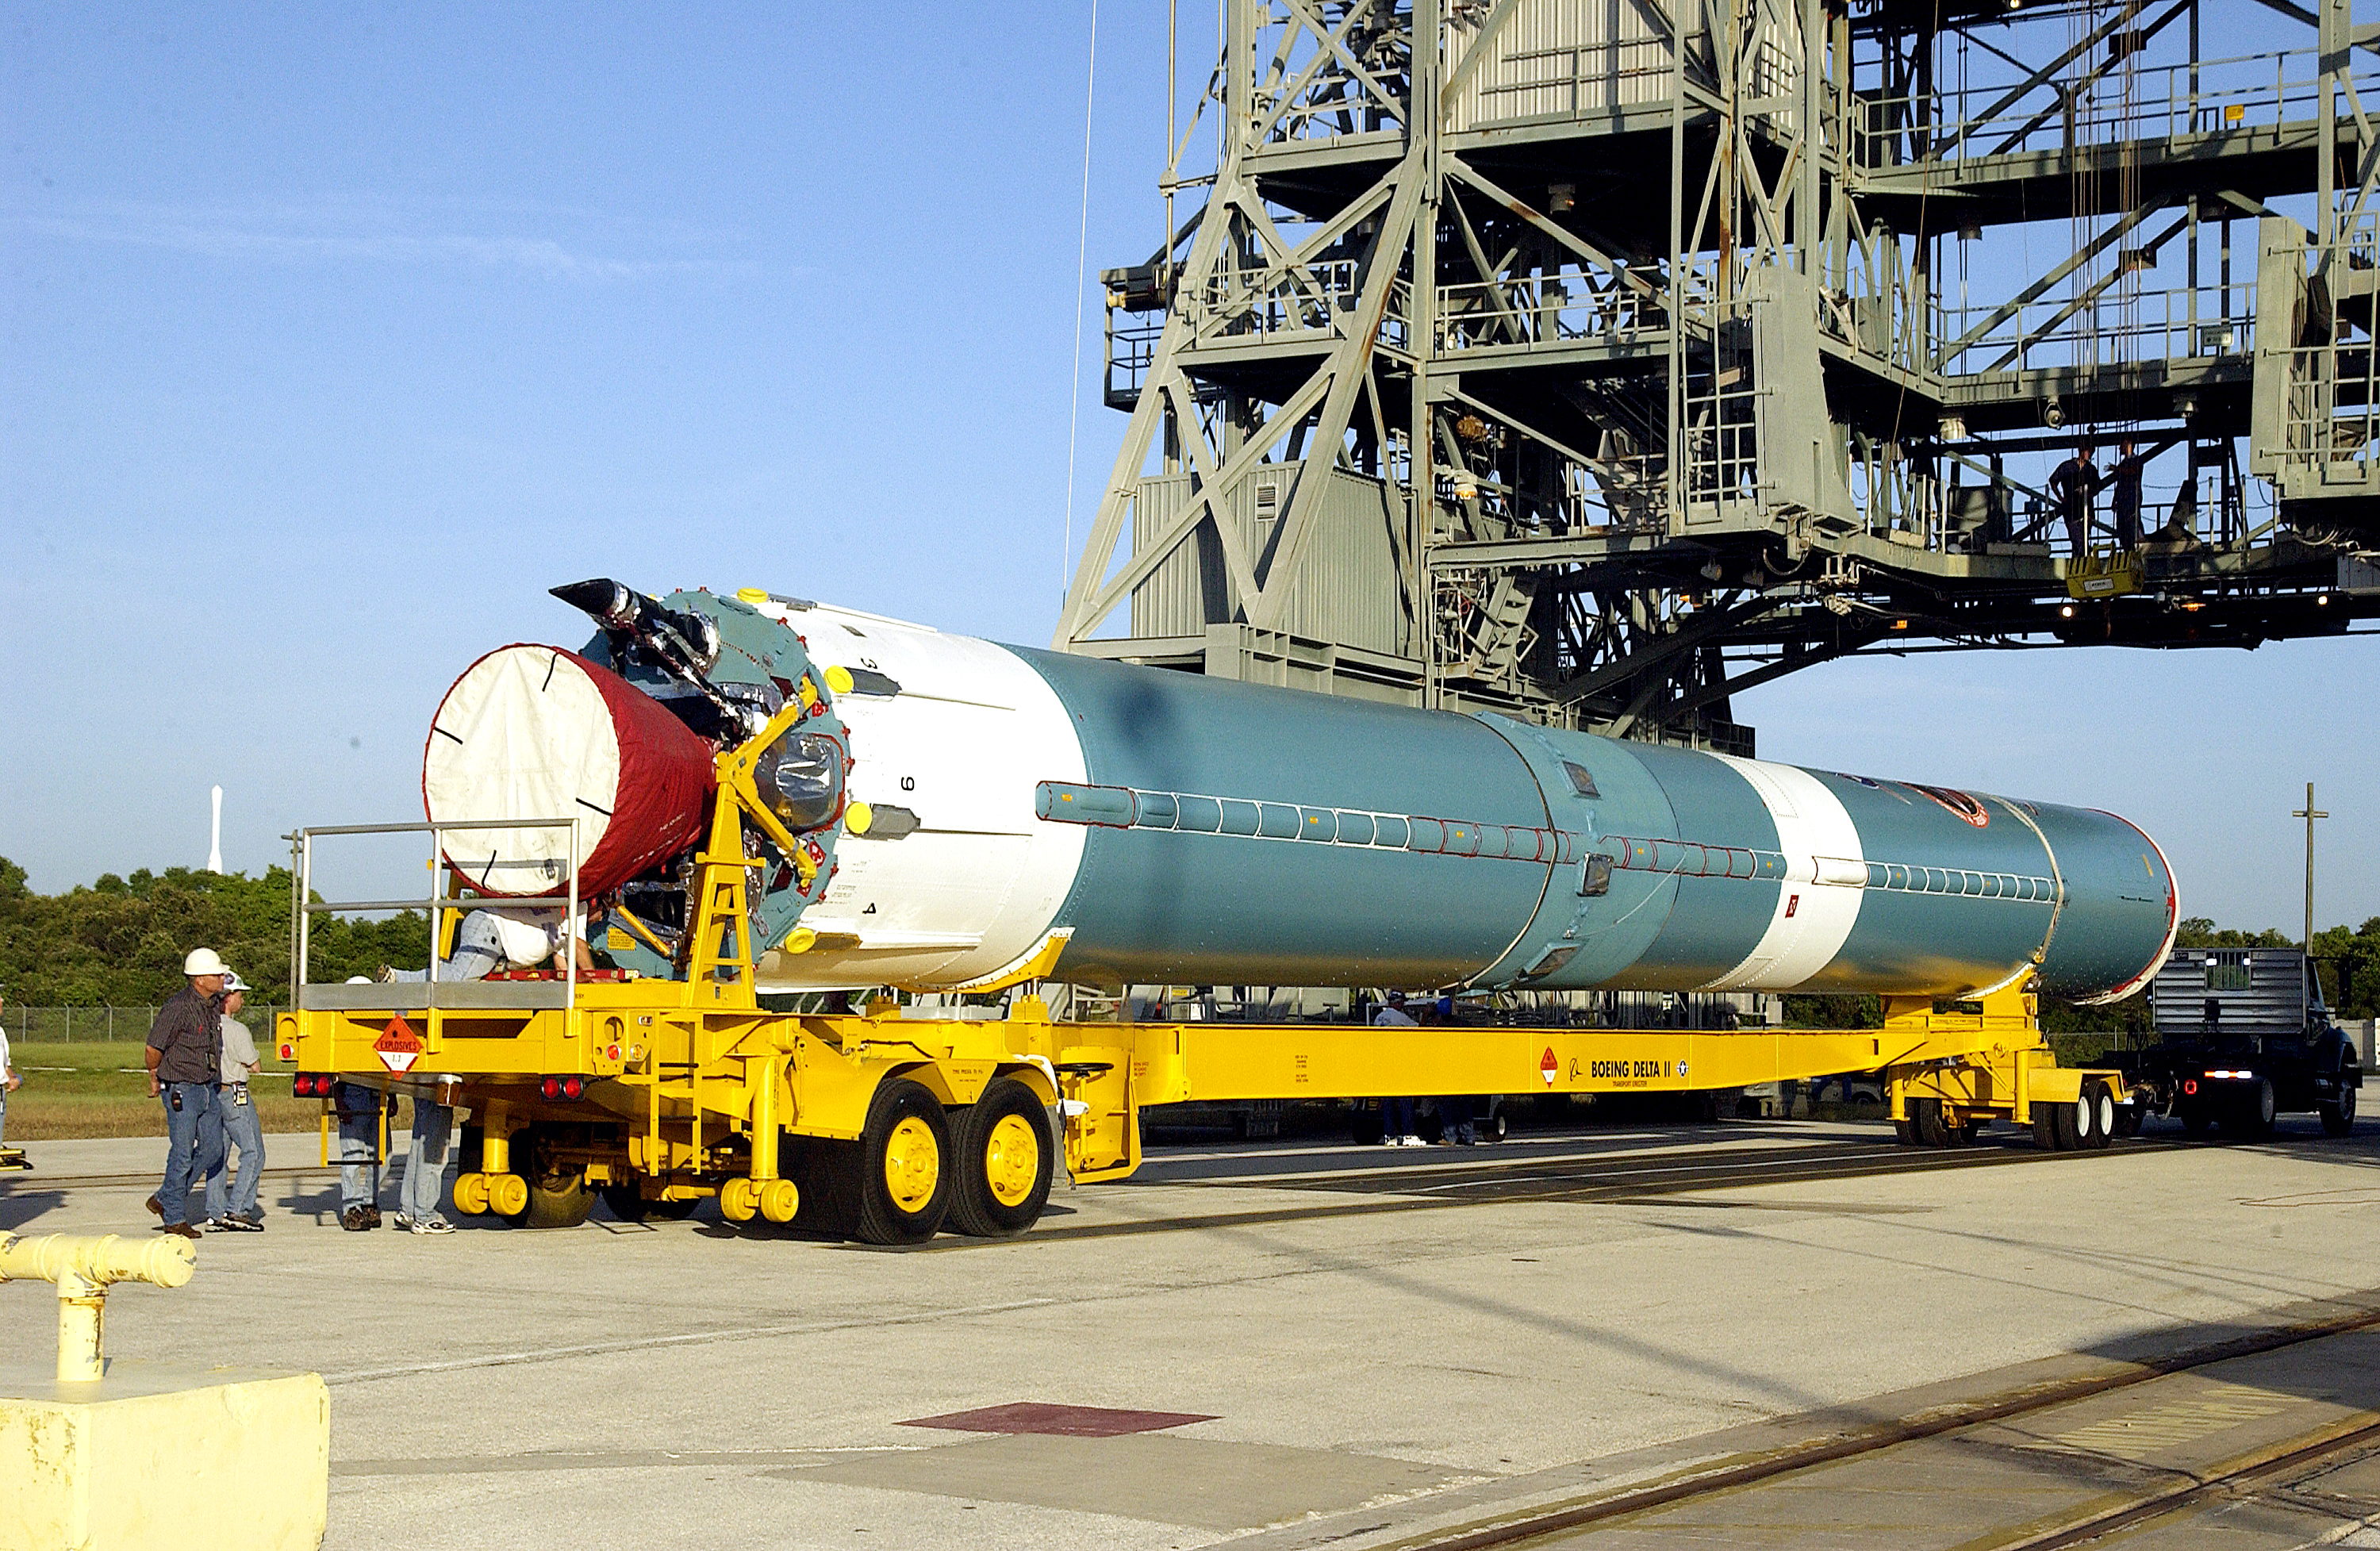

Spitzer's Rocket

On July 18, 2003, the first stage of Spitzer's Delta II rocket waits to be lifted up into the mobile service tower.

Credit: NASA/KSC